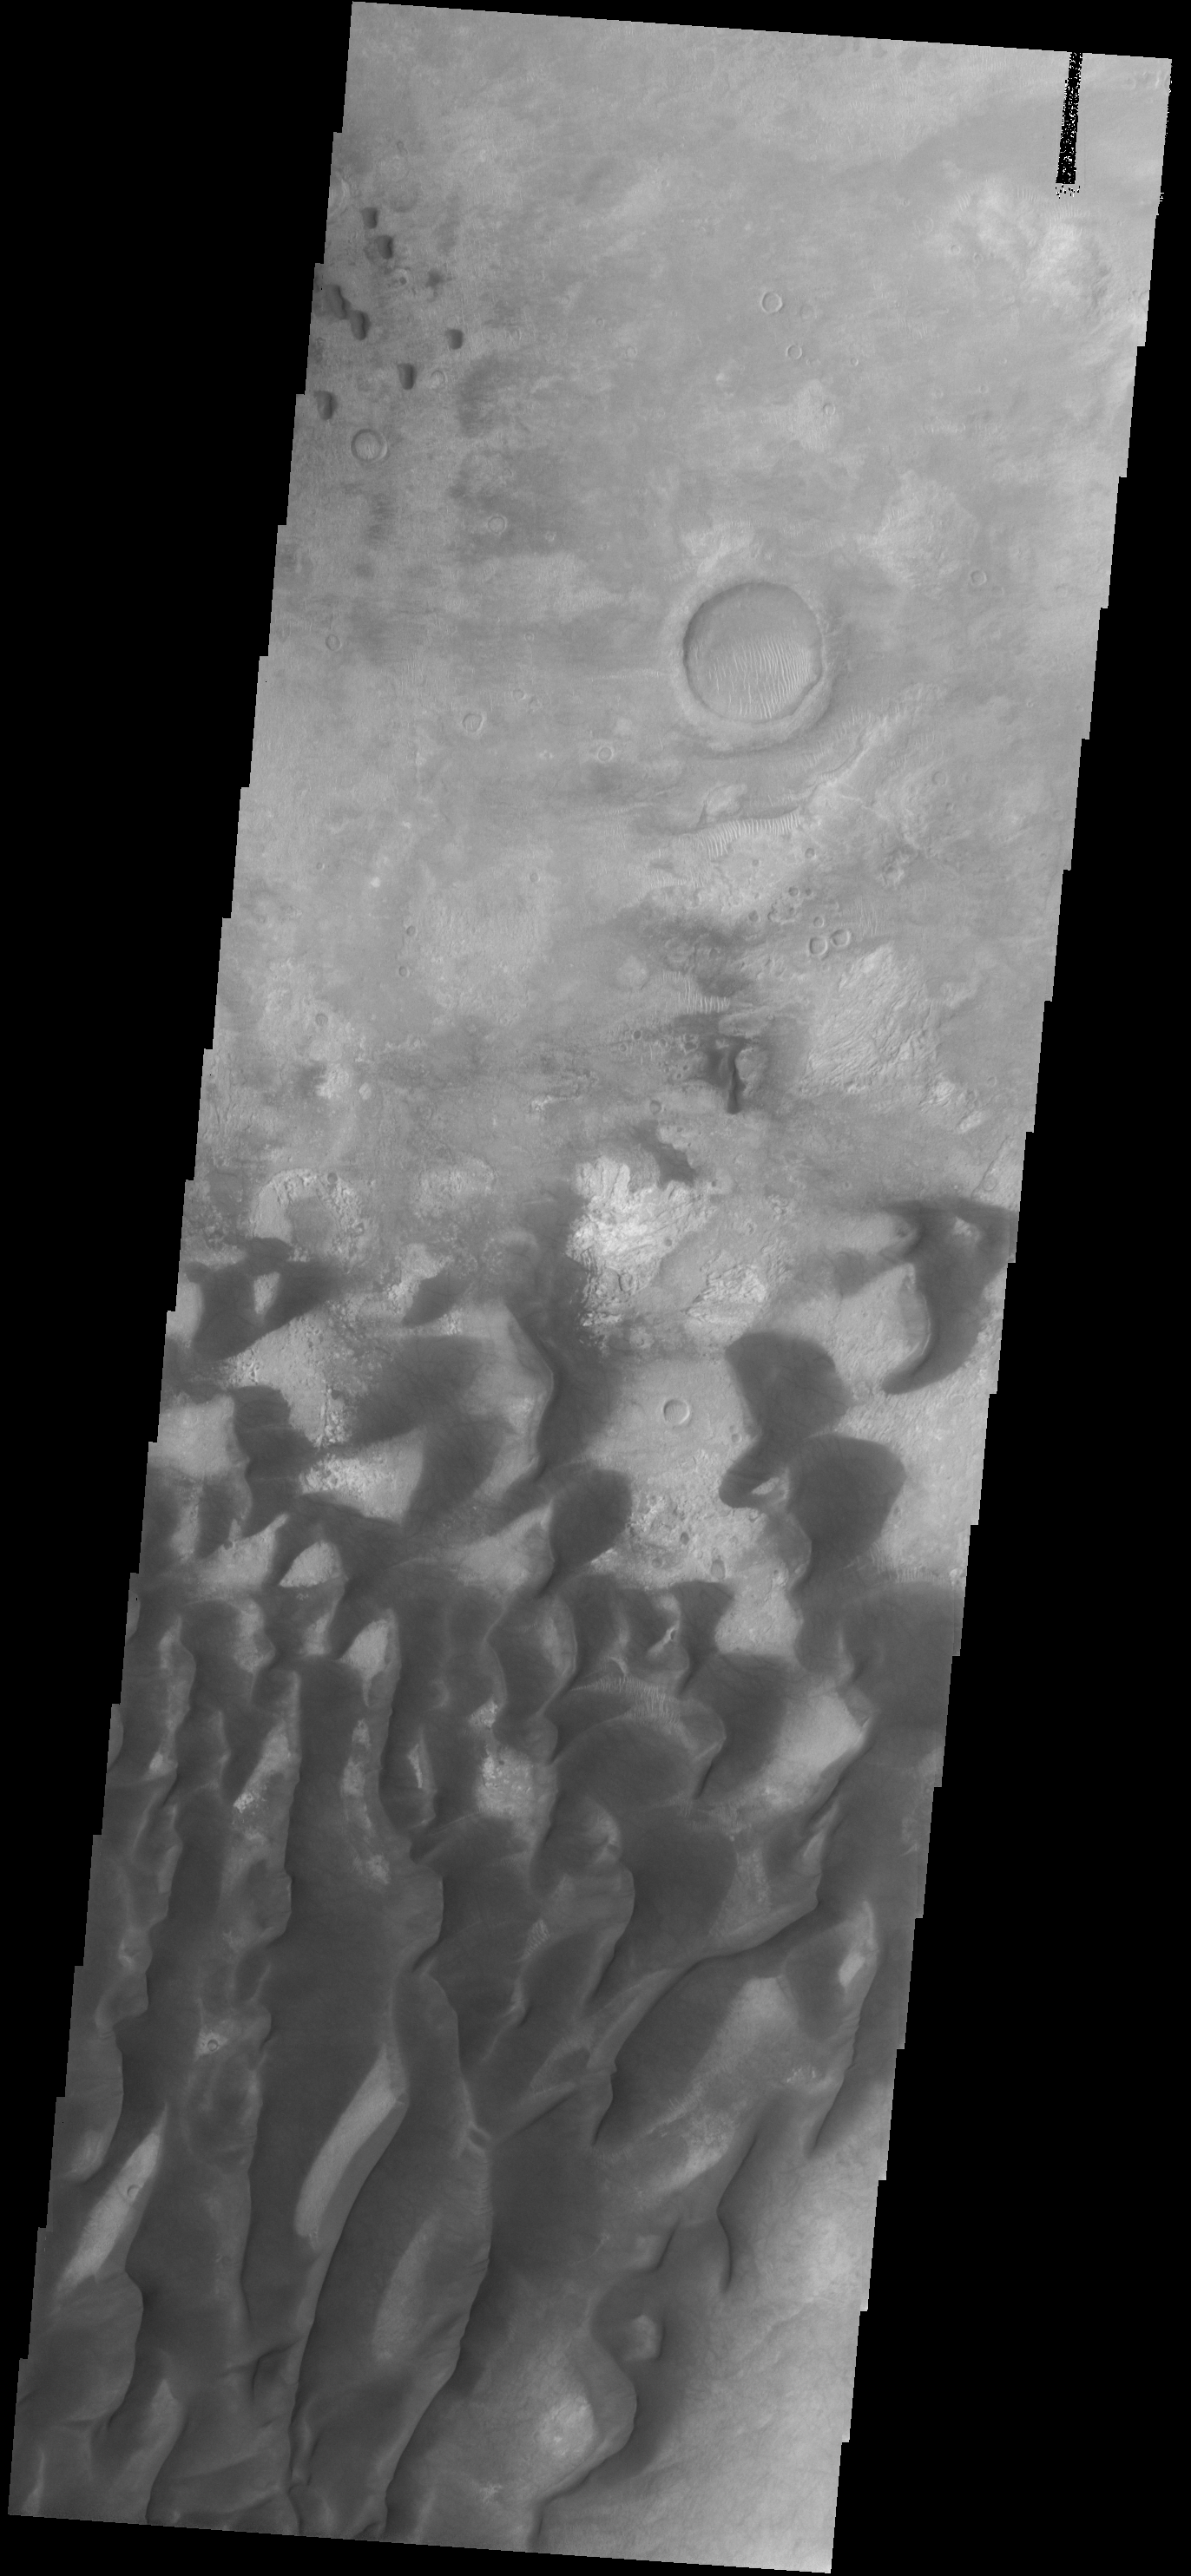

Sand Dunes

These sand dunes are located on the floor of Kaiser Crater.

Image information: VIS instrument. Latitude -46.7N, Longitude 19.8E. 17 meter/pixel resolution.

Please see the THEMIS Data Citation Note for details on crediting THEMIS images.

Note: this THEMIS visual image has not been radiometrically nor geometrically calibrated for this preliminary release. An empirical correction has been performed to remove instrumental effects. A linear shift has been applied in the cross-track and down-track direction to approximate spacecraft and planetary motion. Fully calibrated and geometrically projected images will be released through the Planetary Data System in accordance with Project policies at a later time.

NASA’s Jet Propulsion Laboratory manages the 2001 Mars Odyssey mission for NASA’s Office of Space Science, Washington, D.C. The Thermal Emission Imaging System (THEMIS) was developed by Arizona State University, Tempe, in collaboration with Raytheon Santa Barbara Remote Sensing. The THEMIS investigation is led by Dr. Philip Christensen at Arizona State University. Lockheed Martin Astronautics, Denver, is the prime contractor for the Odyssey project, and developed and built the orbiter. Mission operations are conducted jointly from Lockheed Martin and from JPL, a division of the California Institute of Technology in Pasadena.

Credit: NASA/JPL/ASU